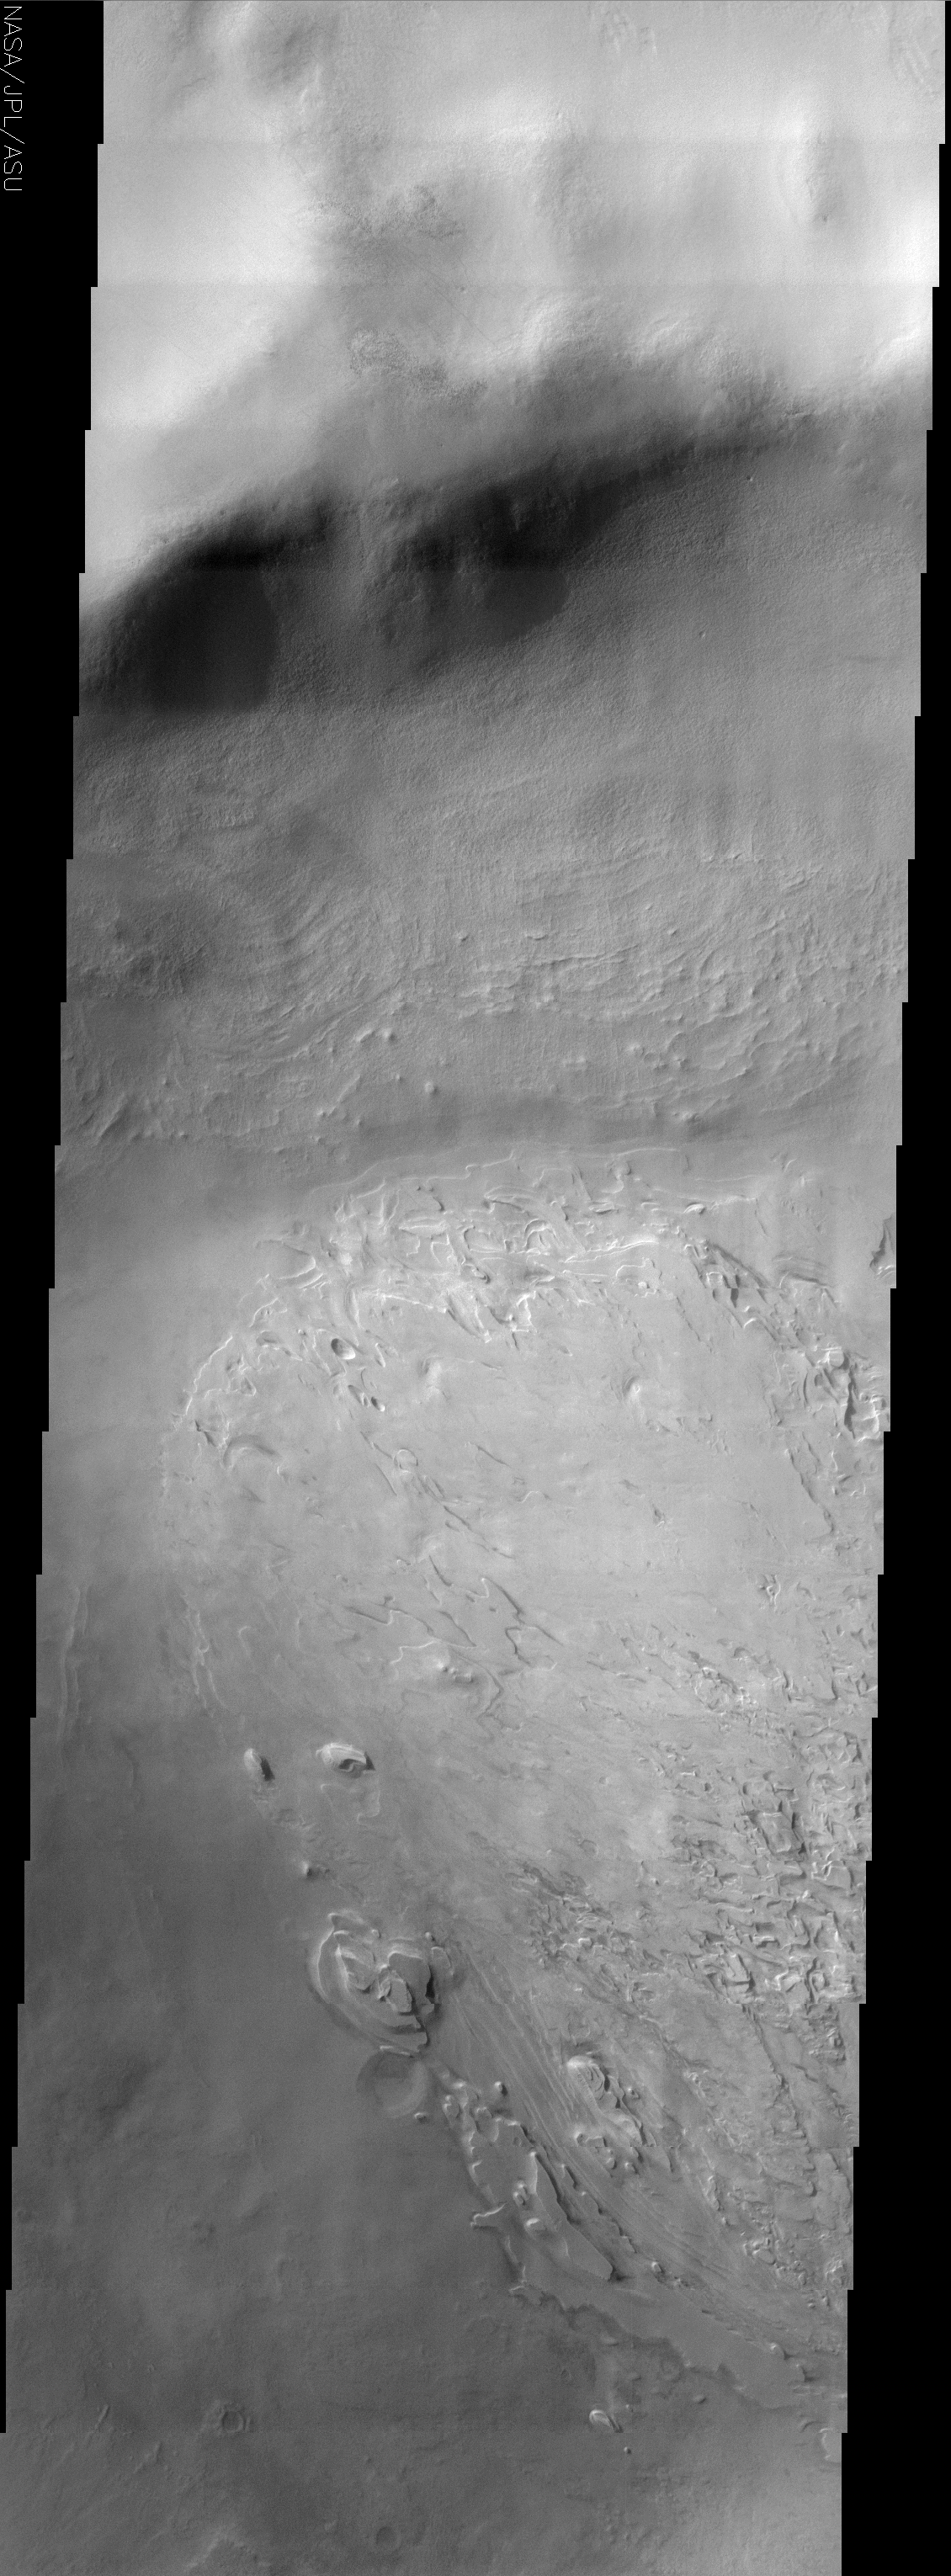

Spallanzani Crater

(Released 17 July 2002)
The craters on Mars display a variety of interior deposits one of which is shown here. Spallanzani Crater is located far enough south that it probably experiences the seasonal growth and retreat of the south polar cap. During the southern hemisphere winter, CO2 frost condenses out of the atmosphere onto the surface and probably brings with it small amounts of dust and even water ice. It is this sort of depositional process that is thought to have produced the polar layered deposits. The layered deposit in Spallanzani Crater shares some similarities with the polar deposits. Whatever the origin of the layered materials, they likely filled the crater at one time. Note how the interior slope of the northern rim displays layered material of similar if less distinct morphology as the main deposit on the floor. The process that filled the crater with sediment has been replaced by the opposite process. Erosion has taken over, leaving behind spectacular stair-stepped mesas and bizarre, contorted landforms. Unlike the interior crater deposits in the equatorial latitudes, the erosional process has not produced the yardang features that indicate wind erosion. It may be that ice was one of the cementing agents of the sediment and perhaps the sublimation of that ice has left the sediment susceptible to erosion. The details of the deposition and erosion of this interesting deposit remain to be discovered.

Credit: NASA/JPL/Arizona State University